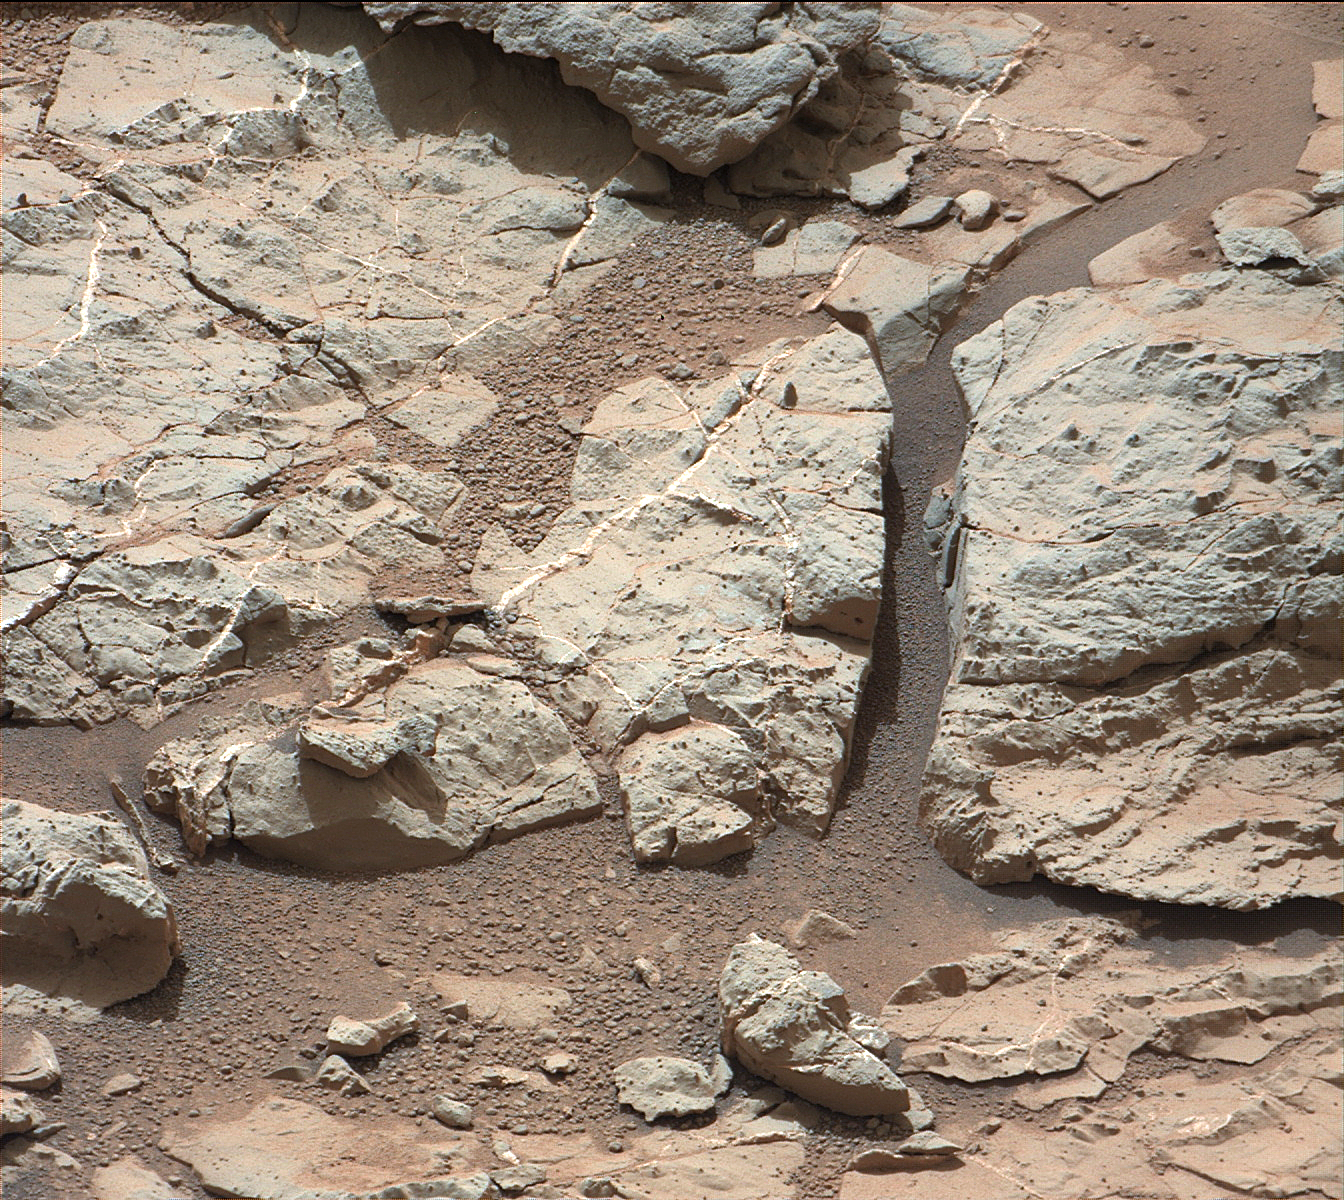

Veins in ‘Sheepbed’ Outcrop

Annotated Image

This image of an outcrop at the “Sheepbed” locality, taken by NASA’s Curiosity Mars rover with its right Mast Camera (Mastcam), shows well-defined veins filled with whitish minerals, interpreted as calcium sulfate.

These veins form when water circulates through fractures, depositing minerals along the sides of the fracture, to form a vein.These veins are Curiosity’s first look at minerals that formed within water that percolated within a subsurface environment.These vein fills are characteristic of the stratigraphically lowest unit in the “Yellowknife Bay” area — known as the Sheepbed Unit.

Mastcam obtained these images the 126th Martian day, or sol, of Curiosity’s mission on Mars (Dec. 13, 2012). The view covers an area about 16 inches (40 centimeters) across.A superimposed scale bar is 8 centimeters (3.15 inch) long.

The image has been white-balanced to show what the rock would look like if it were on Earth.

Credit: NASA/JPL-Caltech/MSSS